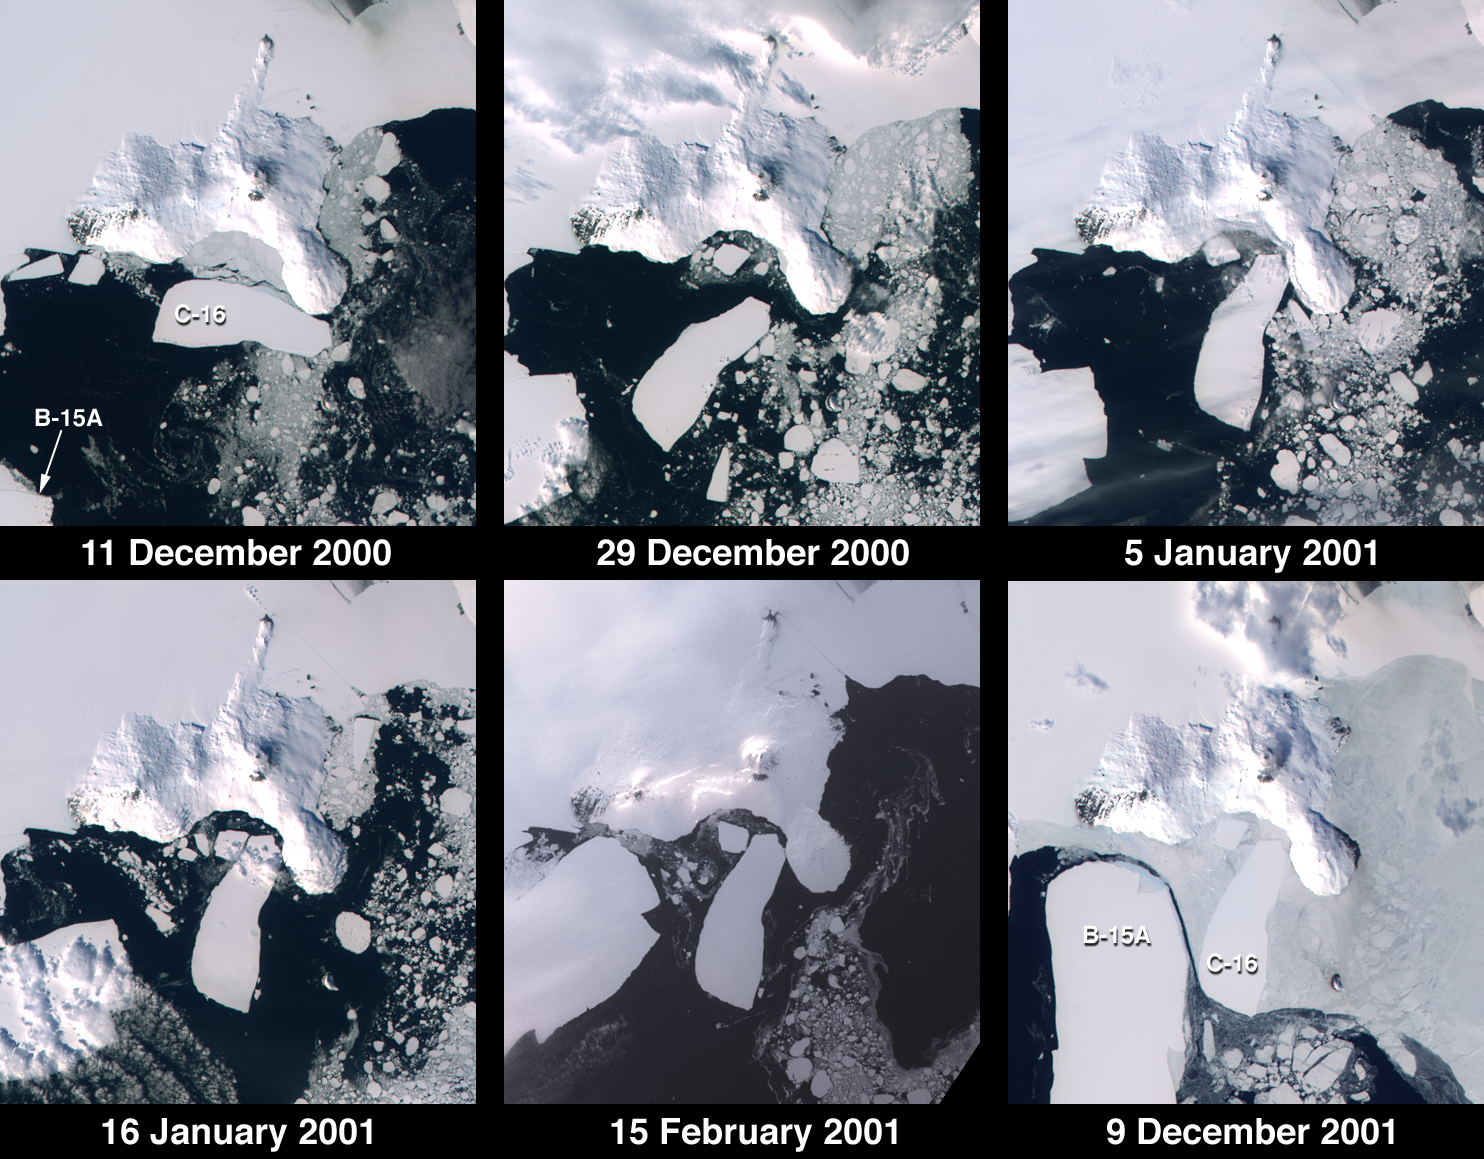

Penguins in Peril

According to researchers funded by the National Science Foundation, several penguin colonies near the Ross Ice Shelf, Antarctica have not been able to hatch their young this year due to a combination of huge icebergs grounded near Ross Island and an unprecedented amount of sea ice in the Ross Sea. The grounded icebergs and sea ice have increased the distance between the penguins’ feeding areas in the open sea and their breeding grounds. The birds affected include one of Antarctica’s most populous Adelie penguin colonies, as well as a small colony of Emperor penguins.

These images from the Multi-angle Imaging SpectroRadiometer document iceberg movements and changes in sea ice between December 11, 2000 and December 9, 2001. Note the changing positions of icebergs C-16 and B-15A, and the increased extent of sea ice in the December 2001 image relative to the view acquired one year earlier. The icebergs initially calved from the Ross Ice Shelf in March 2000 and gradually migrated to a point northeast of McMurdo Sound where they have created a barrier that has altered wind and current patterns. Iceberg C-16, measuring about 50 kilometers x 19 kilometers in size, was brought to a halt at Ross Island at the beginning of 2001, after rapid rotation during the latter part of 2000. The giant iceberg B-15A (of which only a portion is shown) also rotated and moved southwest until grounding at Ross Island.

The images were captured by MISR’s nadir (vertical-viewing) camera during Terra orbits 5235, 5497, 5599, 5759, 6192, and 10521. Each panel covers an area of about 130 kilometers x 145 kilometers. South is toward the top. McMurdo Station, a U.S. research facility, is located near the southern tip of Ross Island’s Hut Point Peninsula.

For a press release from the National Science Foundation containing additional details and MISR imagery pertaining to this story, see http://www.nsf.gov/od/lpa/news/press/01/pr01108.htm.

MISR was built and is managed by NASA’s Jet Propulsion Laboratory, Pasadena, CA, for NASA’s Office of Earth Science, Washington, DC. The Terra satellite is managed by NASA’s Goddard Space Flight Center, Greenbelt, MD. JPL is a division of the California Institute of Technology.

Credit: NASA/GSFC/LaRC/JPL, MISR Team